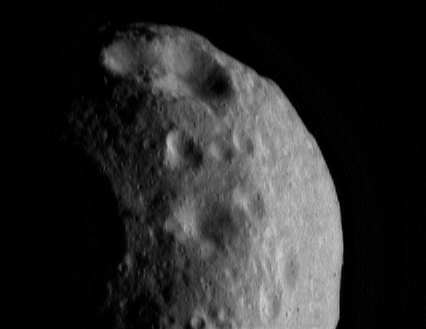

Eros’ Aging Craters

Eros’ many craters have a range of ages dating back to the last time the asteroid’s surface was “wiped clean” by geologic processes. This NEAR Shoemaker image of the tip of the asteroid, taken March 6, 2000, from a range of 201 kilometers (125 miles), shows craters with a variety of shapes and sizes. When small craters first form, they typically have sharp rims and round floors. As they age, progressively smaller craters are superimposed, rounding the rims and pitting the walls and floors until the original underlying crater becomes almost unrecognizable.

Built and managed by The Johns Hopkins University Applied Physics Laboratory, Laurel, Maryland, NEAR was the first spacecraft launched in NASA’s Discovery Program of low-cost, small-scale planetary missions. See the NEAR web page at http://near.jhuapl.edu/ for more details.

Credit: NASA/JPL/JHUAPL